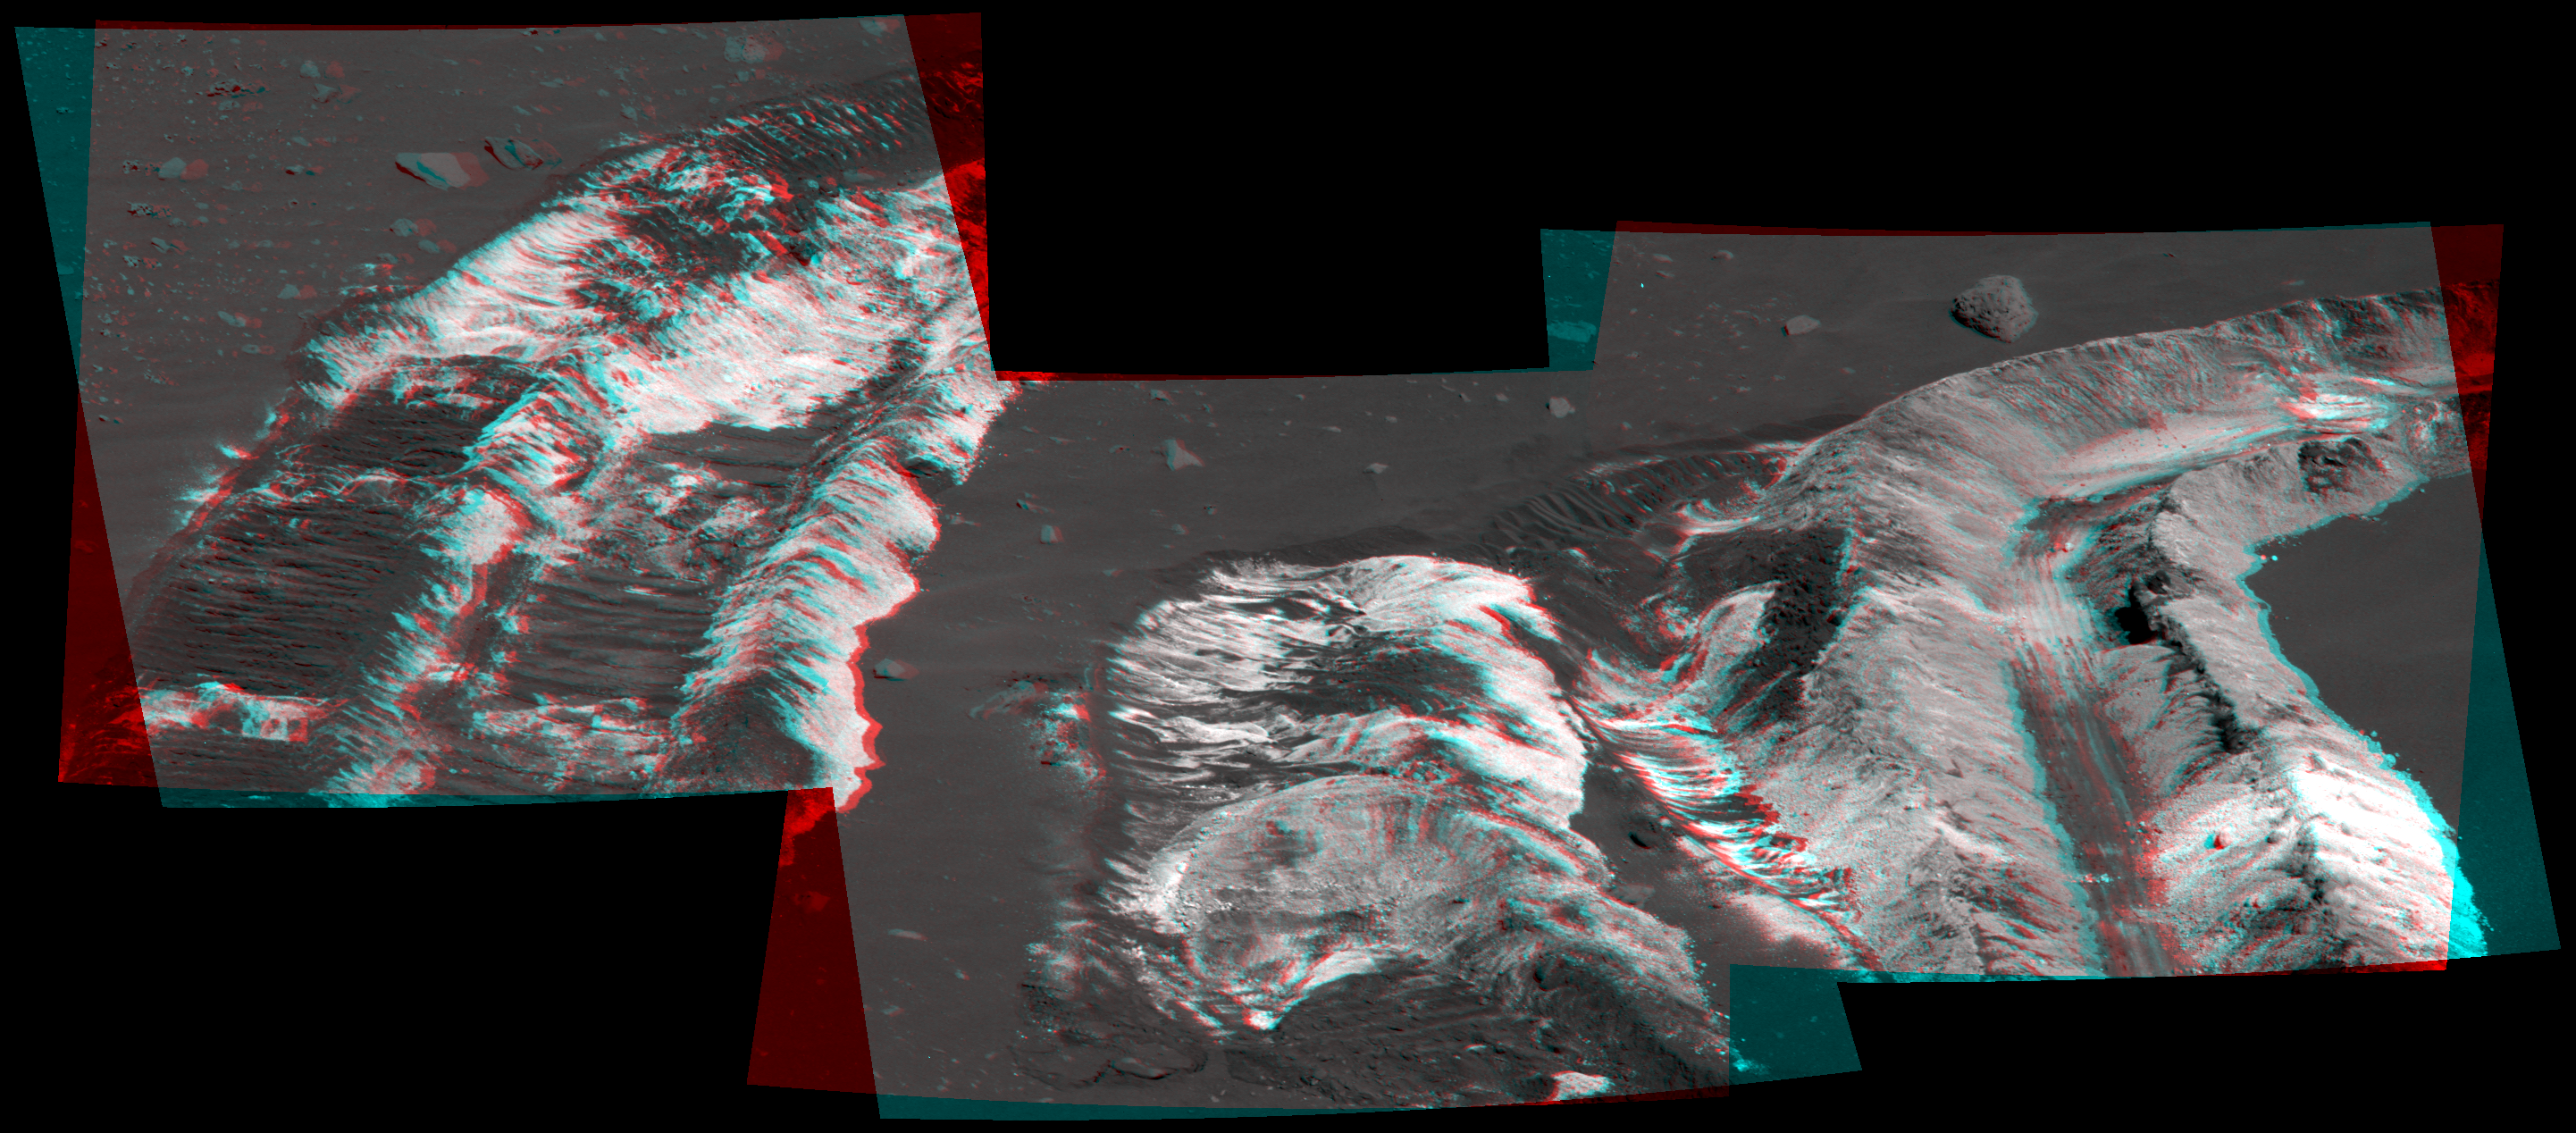

Bright Soil Near ‘McCool’ (3-D)

While driving eastward toward the northwestern flank of “McCool Hill,” the wheels of NASA’s Mars Exploration Rover Spirit churned up the largest amount of bright soil discovered so far in the mission. This image from Spirit’s panoramic camera (Pancam), taken on the rover’s 788th Martian day, or sol, of exploration (March 22, 2006), shows the strikingly bright tone and large extent of the materials uncovered.

Several days earlier, Spirit’s wheels unearthed a small patch of light-toned material informally named “Tyrone.” In images from Spirit’s panoramic camera, “Tyrone” strongly resembled both “Arad” and “Paso Robles,” two patches of light-toned soils discovered earlier in the mission. Spirit found “Paso Robles” in 2005 while climbing “Cumberland Ridge” on the western slope of “Husband Hill.” In early January 2006, the rover discovered “Arad” on the basin floor just south of “Husband Hill.” Spirit’s instruments confirmed that those soils had a salty chemistry dominated by iron-bearing sulfates. Spirit’s Pancam and miniature thermal emission spectrometer examined this most recent discovery, and researchers will compare its properties with the properties of those other deposits.

These discoveries indicate that salty, light-toned soil deposits might be widely distributed on the flanks and valley floors of the “Columbia Hills” region in Gusev Crater on Mars. The salts, which are easily mobilized and concentrated in liquid solution, may record the past presence of water. So far, these enigmatic materials have generated more questions than answers, however, and as Spirit continues to drive across this region in search of a safe winter haven, the team continues to formulate and test hypotheses to explain the rover’s most fascinating recent discovery.

This stereo view combines images from the two blue (430-nanometer) filters in the Pancam’s left and right “eyes.” The image should be viewed using red-and-blue stereo glasses, with the red over your left eye.

Credit: NASA/JPL-Caltech/Cornell